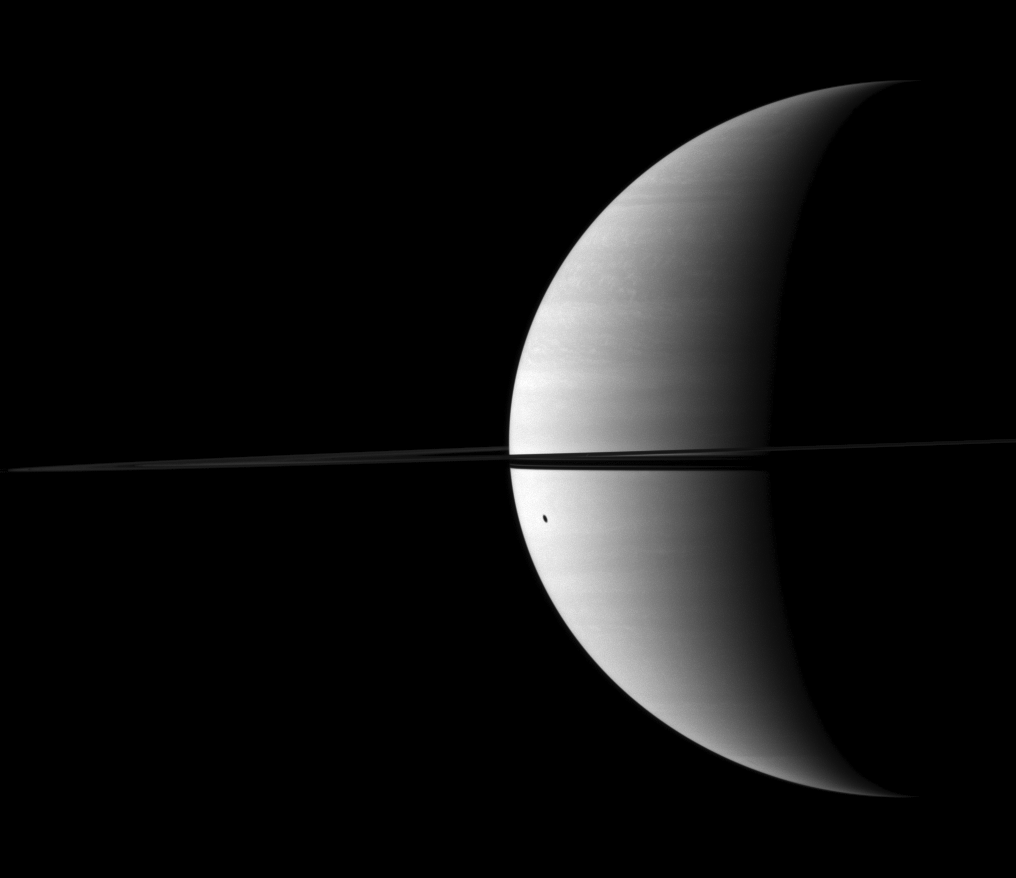

Dione’s Distorted Shadow

Dione’s shadow is elongated as it is cast onto the round shape of Saturn.

The moon is not visible here. This view looks toward the northern, sunlit side of the rings from just above the ringplane.

The image was taken with the Cassini spacecraft wide-angle camera on Nov. 30, 2009 using a spectral filter sensitive to wavelengths of near-infrared light centered at 752 nanometers. The view was acquired at a distance of approximately 2.6 million kilometers (1.6 million miles) from Saturn and at a Sun-Saturn-spacecraft, or phase, angle of 110 degrees. Image scale is 149 kilometers (93 miles) per pixel.

The Cassini-Huygens mission is a cooperative project of NASA, the European Space Agency and the Italian Space Agency. The Jet Propulsion Laboratory, a division of the California Institute of Technology in Pasadena, manages the mission for NASA’s Science Mission Directorate, Washington, D.C. The Cassini orbiter and its two onboard cameras were designed, developed and assembled at JPL. The imaging operations center is based at the Space Science Institute in Boulder, Colo.

Credit: NASA/JPL/Space Science Institute